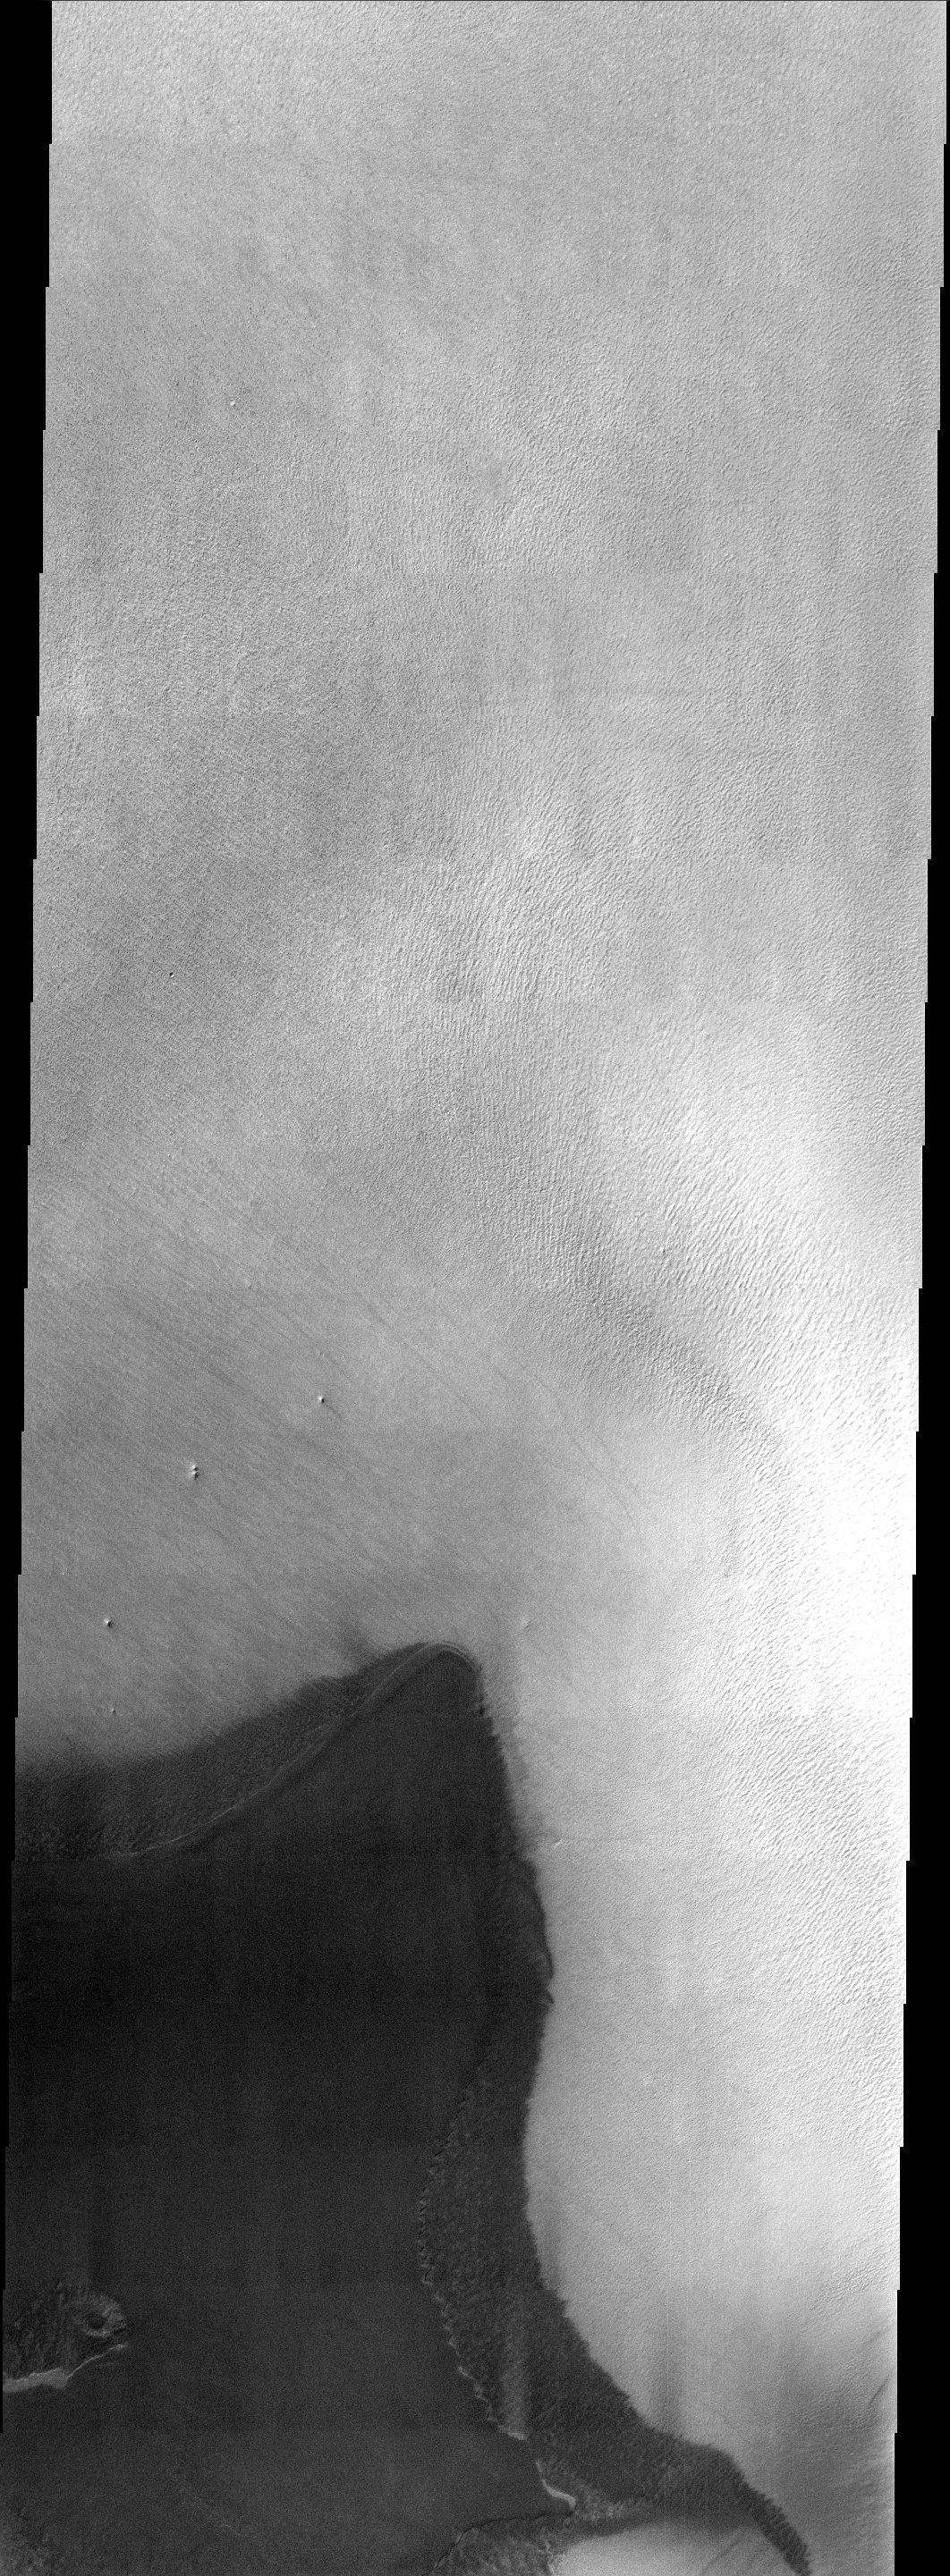

Rest In Peace Mars Polar Lander

Three years ago (December 3, 1999) Mars Polar Lander (MPL) was set to touchdown on the enigmatic layered terrain located near the South Pole. Unfortunately, communications with the spacecraft were lost and never regained. The Mars Program Independent Assessment Team concluded that this loss was most likely due to premature retrorocket shutdown resulting in the crash of the lander. The image primarily shows what appears to be a ridged surface with some small isolated hills.

Historically, exploration has and will continue to be a very hard and risky endeavor and sometimes you lose. But the spirit of exploration and discovery has served mankind well throughout the ages and it has now driven us to the far reaches of space. Therefore, with this in mind the THEMIS Team today is releasing an image of the region where MPL was set to land in memory of this mission and the unquenchable spirit of exploration. It is hoped that in the near future we will once again attempt another landing in the Martian polar regions.

Note: this THEMIS visual image has not been radiometrically nor geometrically calibrated for this preliminary release. An empirical correction has been performed to remove instrumental effects. A linear shift has been applied in the cross-track and down-track direction to approximate spacecraft and planetary motion. Fully calibrated and geometrically projected images will be released through the Planetary Data System in accordance with Project policies at a later time.

NASA’s Jet Propulsion Laboratory manages the 2001 Mars Odyssey mission for NASA’s Office of Space Science, Washington, D.C. The Thermal Emission Imaging System (THEMIS) was developed by Arizona State University, Tempe, in collaboration with Raytheon Santa Barbara Remote Sensing. The THEMIS investigation is led by Dr. Philip Christensen at Arizona State University. Lockheed Martin Astronautics, Denver, is the prime contractor for the Odyssey project, and developed and built the orbiter. Mission operations are conducted jointly from Lockheed Martin and from JPL, a division of the California Institute of Technology in Pasadena.

Credit: NASA/JPL/Arizona State University